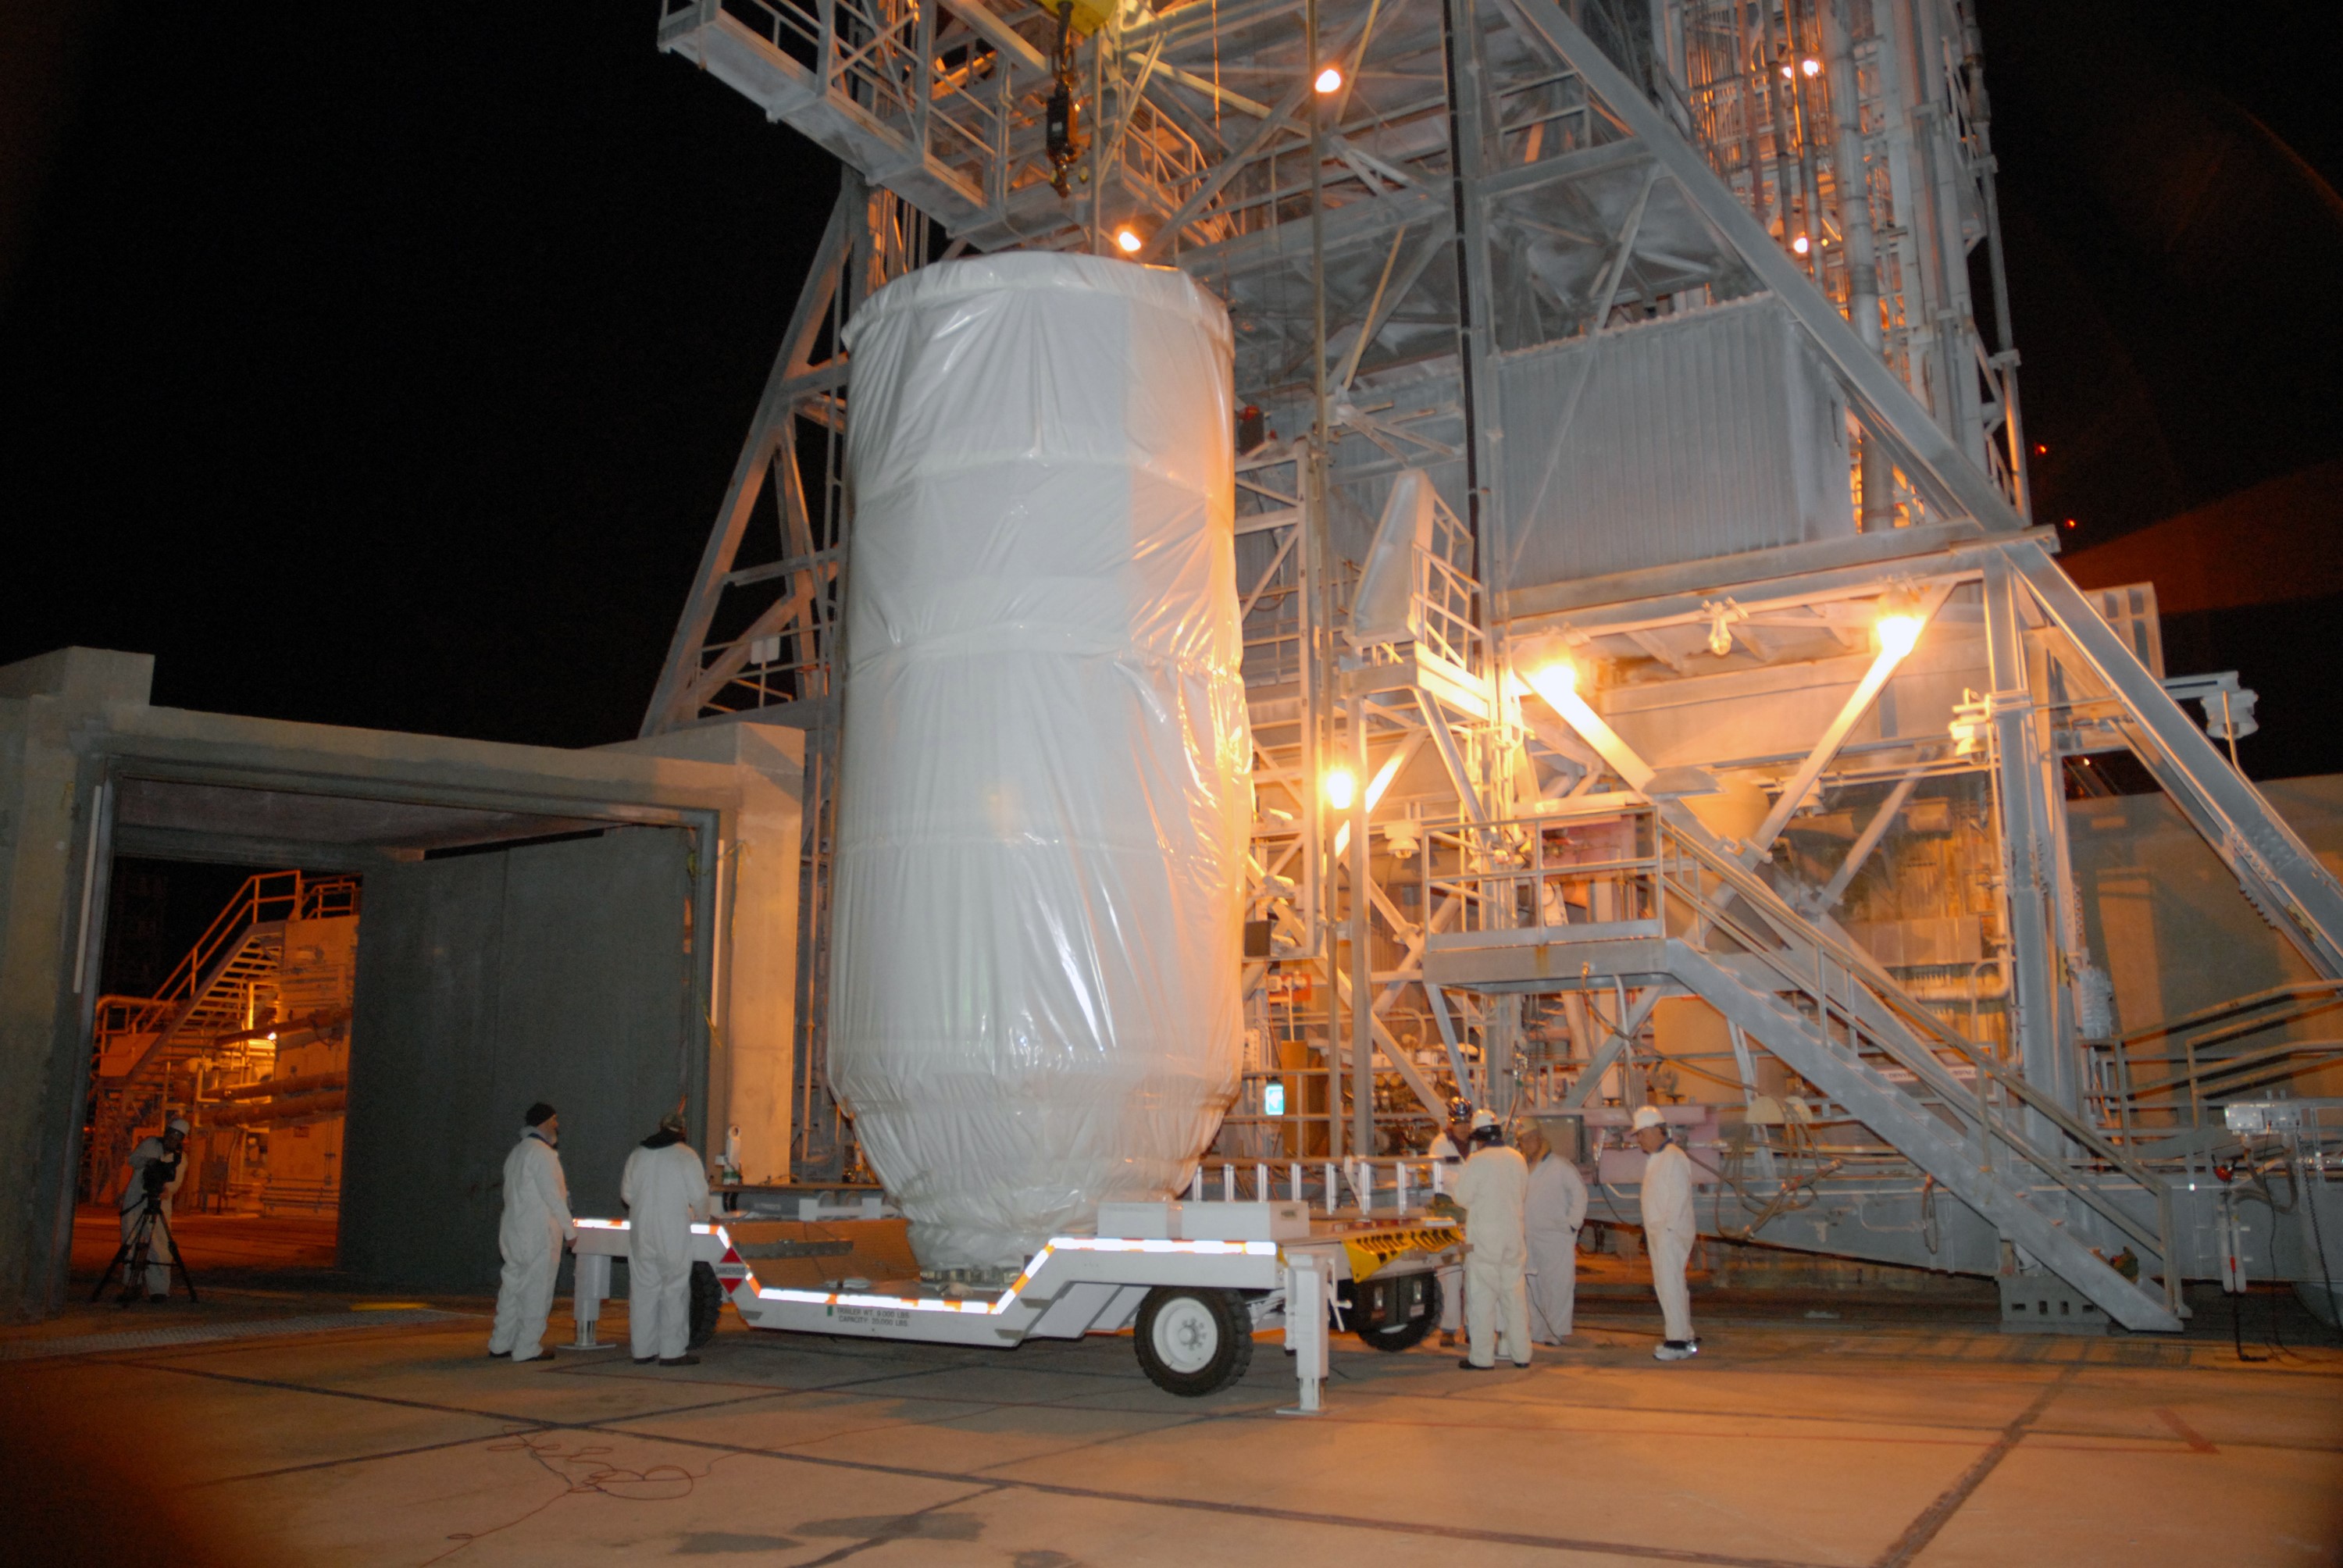

CAPE CANAVERAL, Fla. – Covered by a protective cover, NASA's Kepler spacecraft arrives on Launch pad 17-B at Cape Canaveral Air Force Station in Florida. Kepler will be lifted into the mobile service tower for mating with the Delta II rocket for launch. The liftoff of Kepler is currently scheduled for 10:48 p.m. EST March 5. Kepler is designed to survey more than 100,000 stars in our galaxy to determine the number of sun-like stars that have Earth-size and larger planets, including those that lie in a star's "habitable zone," a region where liquid water, and perhaps life, could exist. If these Earth-size worlds do exist around stars like our sun, Kepler is expected to be the first to find them and the first to measure how common they are.

Credit: NASA/Jack Pfaller